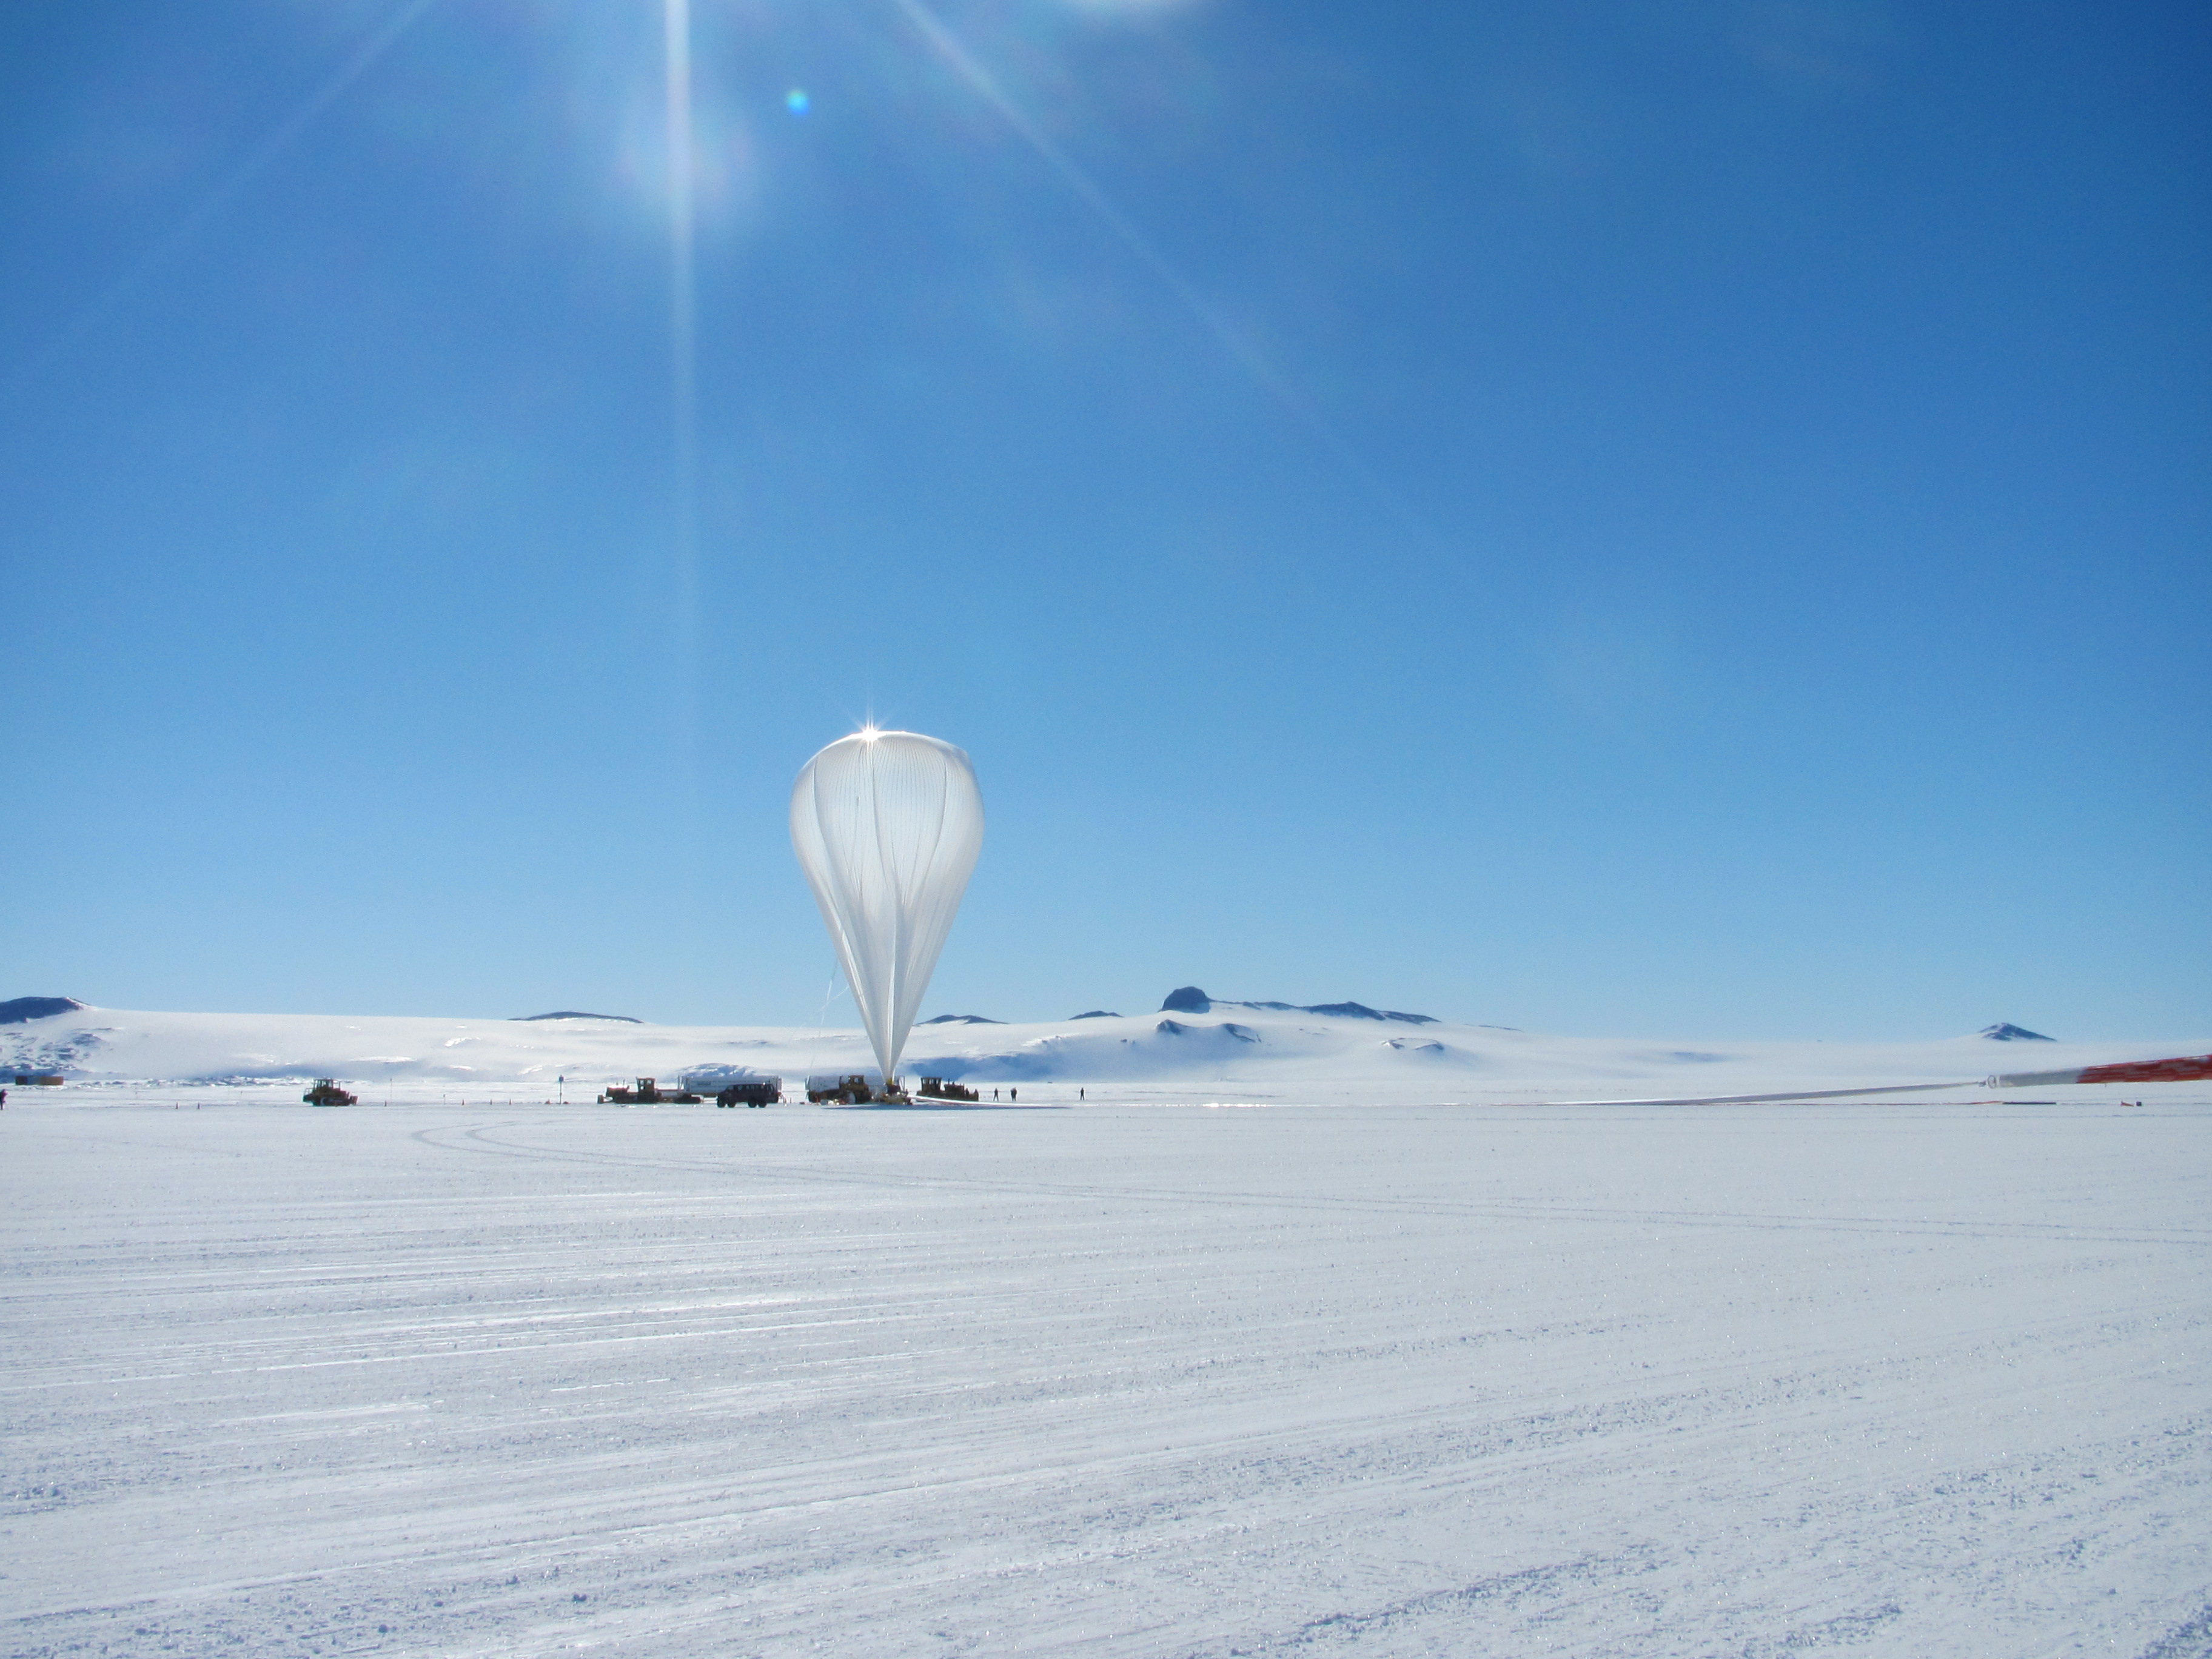

NASA Scientific Balloon in Antarctica

NASA image captured December 25, 2011 A NASA scientific balloon awaits launch in McMurdo, Antarctica. The balloon, carrying Indiana University's Cosmic Ray Electron Synchrotron Telescope (CREST), was launched on December 25. After a circum-navigational flight around the South Pole, the payload landed on January 5. The CREST payload is one of two scheduled as part of this seasons' annual NASA Antarctic balloon Campaign which is conducted in cooperation with the National Science Foundation's Office of Polar Programs. The campaign's second payload is the University of Arizona's Stratospheric Terahertz Observatory (STO).

Credit: NASA